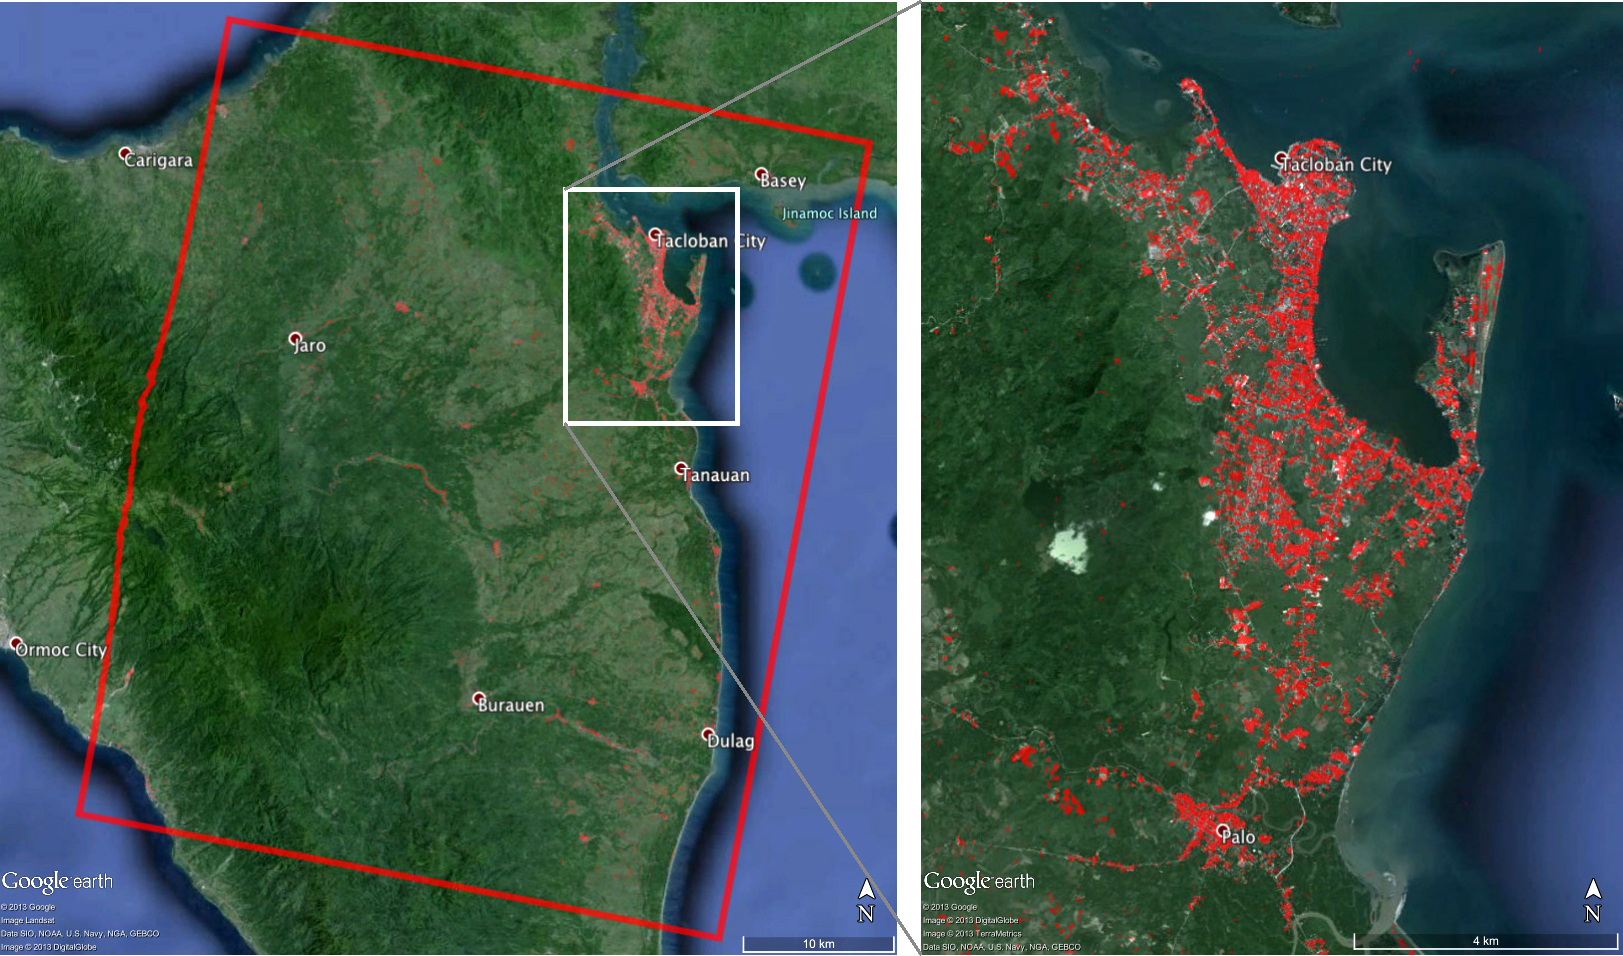

NASA-Generated Damage Map To Assist With Typhoon Haiyan Disaster Response

When Super Typhoon Haiyan, one of the most powerful storms ever recorded on Earth, struck the Philippines Nov. 8, 2013, it tore a wide swath of destruction across large parts of the island nation. To assist in the disaster response efforts, scientists at NASA’s Jet Propulsion Laboratory, Pasadena, Calif., in collaboration with the Italian Space Agency, generated this image of the storm’s hardest-hit regions, depicting its destruction.

The 40-by-50 kilometer damage proxy map, which covers a region near Tacloban City, where the massive storm made landfall, was processed by JPL’s Advanced Rapid Imaging and Analysis (ARIA) team using X-band interferometric synthetic aperture radar data from the Italian Space Agency’s COSMO-SkyMed satellite constellation. The technique uses a prototype algorithm to rapidly detect surface changes caused by natural or human-produced damage. The assessment technique is most sensitive to destruction of the built environment. When the radar images areas with little to no destruction, its image pixels are transparent. Increased opacity of the radar image pixels reflects damage, with areas in red reflecting the heaviest damage to cities and towns in the storm’s path. The time span of the data for the change is Aug. 19–Nov. 11, 2013. Each pixel in the damage proxy map is about 30 meters across.

ARIA is a JPL- and NASA-funded project being developed by JPL and Caltech. It is building an automated system for providing rapid and reliable GPS and satellite data to support the local, national, and international hazard monitoring and response communities. Using space-based imagery of disasters, ARIA data products can provide rapid assessments of the geographic region impacted by a disaster, as well as detailed imaging of the locations where damage occurred.

Credit: NASA/JPL-Caltech/ASI